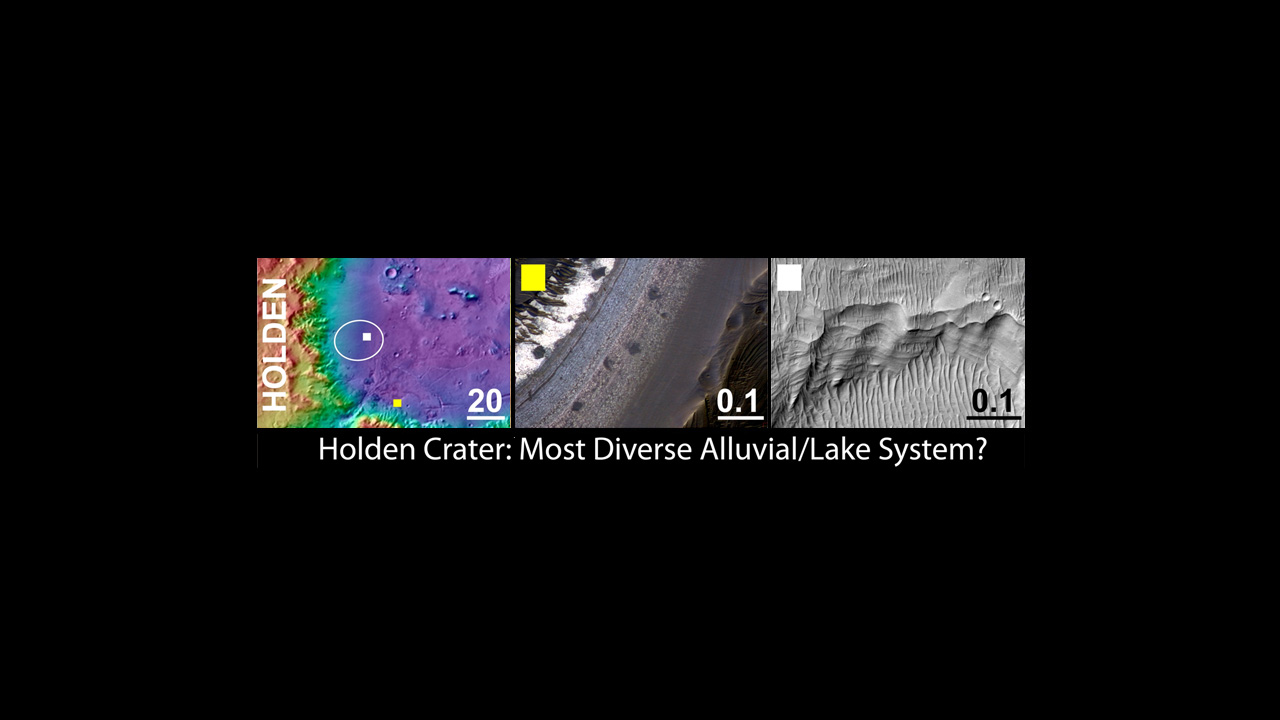

Holden Crater, a Finalist Not Selected as Landing Site for Curiosity

An area inside Holden crater was considered as a landing site for NASA’s Mars Science Laboratory mission. If Holden had been selected, rather than Gale crater, the mission’s rover, Curiosity, would have been sent to land on the broad alluvial fans flanking the western wall of the crater. The rover would have traversed down to study underlying and finely layered rocks that may have been deposited in a lake.

The left panel shows the regional context of the Holden target landing ellipse with colors representing the elevation of the surface features (purple lowest and red highest). The yellow box indicates the location of the feature shown in the center panel. The white box indicates the location of the feature shown in the right panel. The scale bars in each panel indicate distance in kilometers.

The middle panel shows an example of a high priority science targets for exploration near the ellipse, and the right column shows science targets within the ellipse (white box in left column shows the location of each). Holden and each of the three of three finalist Mars Science Laboratory landing sites display a variety of very interesting targets for exploration within and outside of the proposed landing ellipse.

The images in the middle and right panels are from the High Resolution Imaging Science Experiment camera on the Mars Reconnaissance Orbiter. The University of Arizona, Tucson, operates the High Resolution Science Imaging Experiment. NASA’s Jet Propulsion Laboratory, Pasadena, Calif., manages the Mars Science Laboratory and Mars Reconnaissance Orbiter missions for NASA’s Science Mission Directorate.

Credit: NASA/JPL-Caltech/UA